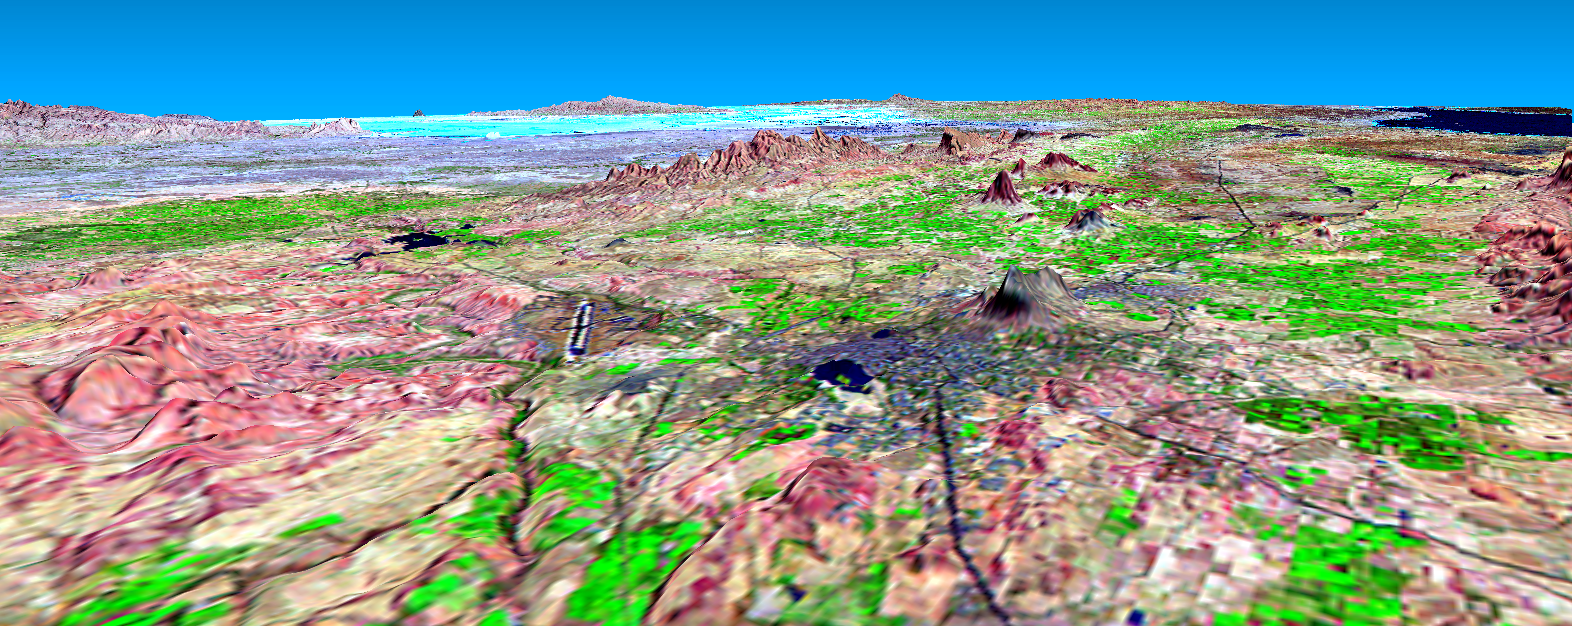

SRTM Perspective View with Landsat Overlay: Bhuj, India

This perspective view shows the city of Bhuj, India, in the foreground (gray area). Bhuj and many other nearby towns and cities were almost completely destroyed by the shaking of an earthquake in western India on January 26, 2001. This magnitude 7.6 earthquake was the deadliest in the history of India with some 20,000 fatalities and over a million homes damaged or destroyed. The epicenter of the earthquake was in the area in the background of this view.

Bhuj was the historical capital of the Kachchh region, and the Bhuj airport is the prominent dark line with light borders to the left of the center of the image. Highways and rivers appear as dark lines. Vegetation appears bright green in this false-color Landsat image. The Gulf of Kachchh (or Kutch) is the dark blue area in the upper right corner of the image. The hills reach up to 500 meters (1,500 feet) elevation. The light blue area in the background center of the image is low-lying salt flats called the Rann of Kachchh.

This three-dimensional perspective view was generated using topographic data from the Shuttle Radar Topography Mission (SRTM). This image was generated using topographic data from SRTM and an enhanced false-color Landsat 7 satellite image Colors are from Landsat bands 5, 4, and 2 as red, green and blue, respectively. Topographic expression is exaggerated 5X.

Landsat has been providing visible and infrared views of the Earth since 1972. SRTM elevation data matches the 30-meter resolution of most Landsat images and will substantially help in analyses of the large and growing Landsat image archive. The Landsat7 Thematic Mapper image used here was provided to the SRTM by the United States Geological Survey, Earth Resources Observation Systems (EROS) Data Center, Sioux Falls, South Dakota.

Elevation data used in this image was acquired by the Shuttle Radar Topography Mission (SRTM) aboard the Space Shuttle Endeavour, launched on February 11, 2000. SRTM used the same radar instrument that comprised the Spaceborne Imaging Radar-C/X-Band Synthetic Aperture Radar (SIR-C/X-SAR) that flew twice on the Space Shuttle Endeavour in 1994. SRTM was designed to collect three-dimensional measurements of the Earth’s surface. To collect the 3-D data, engineers added a 60-meter-long (200-foot) mast, installed additional C-band and X-band antennas, and improved tracking and navigation devices. The mission is a cooperative project between the National Aeronautics and Space Administration (NASA), the National Imagery and Mapping Agency (NIMA) of the U.S. Department of Defense (DoD), and the German and Italian space agencies. It is managed by NASA’s Jet Propulsion Laboratory, Pasadena, CA, for NASA’s Earth Science Enterprise, Washington, DC.

Size: scale varies in this perspective image
Location: 23.4 deg. North lat., 69.7 deg. East lon.
Orientation: looking northeast
Image Data: Landsat Bands 5, 4, 3 as red, green, blue respectively
Original Data Resolution: SRTM 30 meters (99 feet)
Date Acquired: four days in February, 2000 (SRTM), February 9, 2001 (Landsat)

Credit: NASA/JPL/NIMA